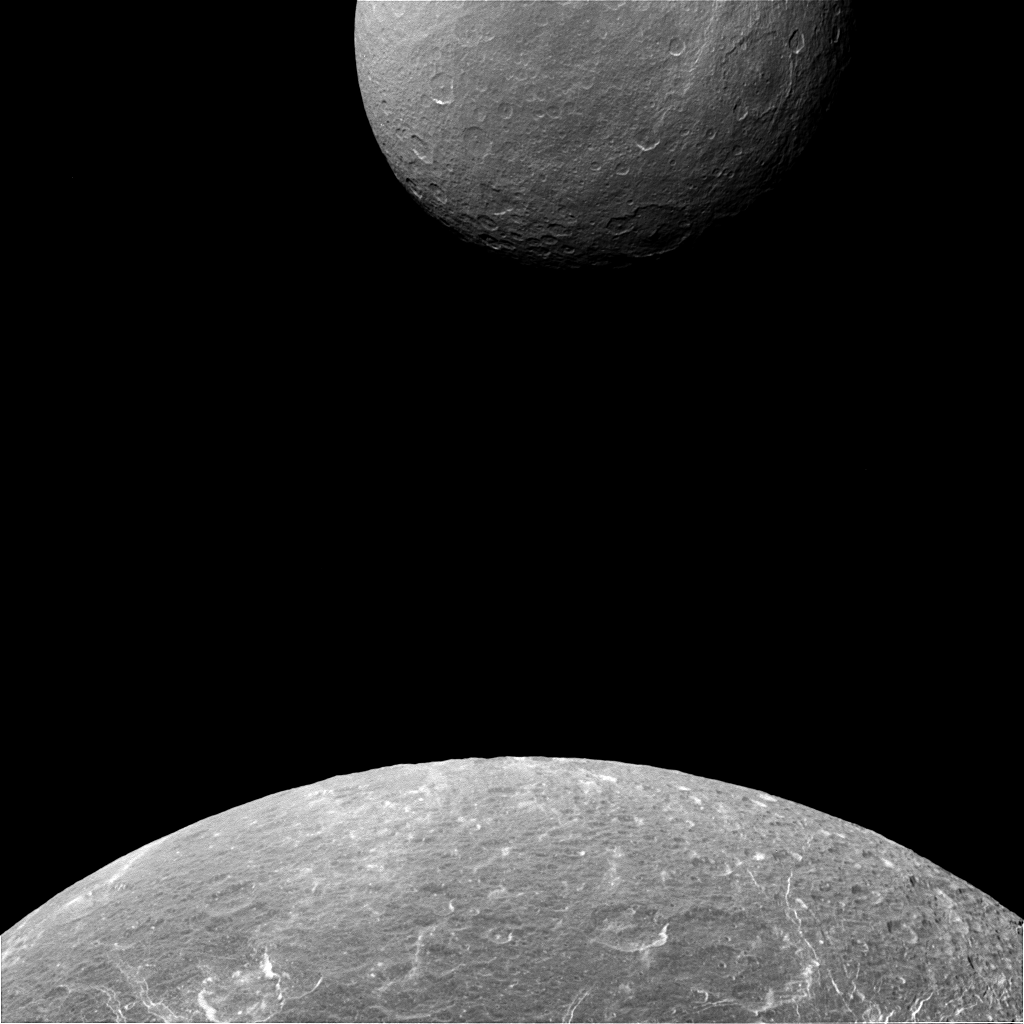

Dione Dwarfing Rhea

Is Dione (698 miles or 1123 kilometers across) suddenly larger than Rhea (949 miles or 1527 kilometers across)? No, of course not. Cassini simply captured an image when Dione was much closer to the camera, making the moon appear much bigger than her larger sister moon.

Besides their beauty, images like these can help Cassini’s navigators determine exactly where the spacecraft is and confirm that it is on course.

This view looks toward the trailing hemisphere of Dione. North on Dione is up. The image was taken in visible light with the Cassini spacecraft narrow-angle camera on April 11, 2015.

The view was obtained at a distance of approximately 68,000 miles (110,000 kilometers) from Dione and at a Sun-Dione-spacecraft, or phase, angle of 29 degrees. Image scale at Dione is 2,165 feet (660 meters) per pixel. Rhea was 300,000 miles (500,000 kilometers) away at a phase (Sun-Rhea-spacecraft) angle of 30 degrees. The image scale at Rhea is 2 miles (3 kilometers) per pixel.

The Cassini mission is a cooperative project of NASA, ESA (the European Space Agency) and the Italian Space Agency. The Jet Propulsion Laboratory, a division of the California Institute of Technology in Pasadena, manages the mission for NASA’s Science Mission Directorate, Washington. The Cassini orbiter and its two onboard cameras were designed, developed and assembled at JPL. The imaging operations center is based at the Space Science Institute in Boulder, Colorado.

Credit: NASA/JPL-Caltech/Space Science Institute